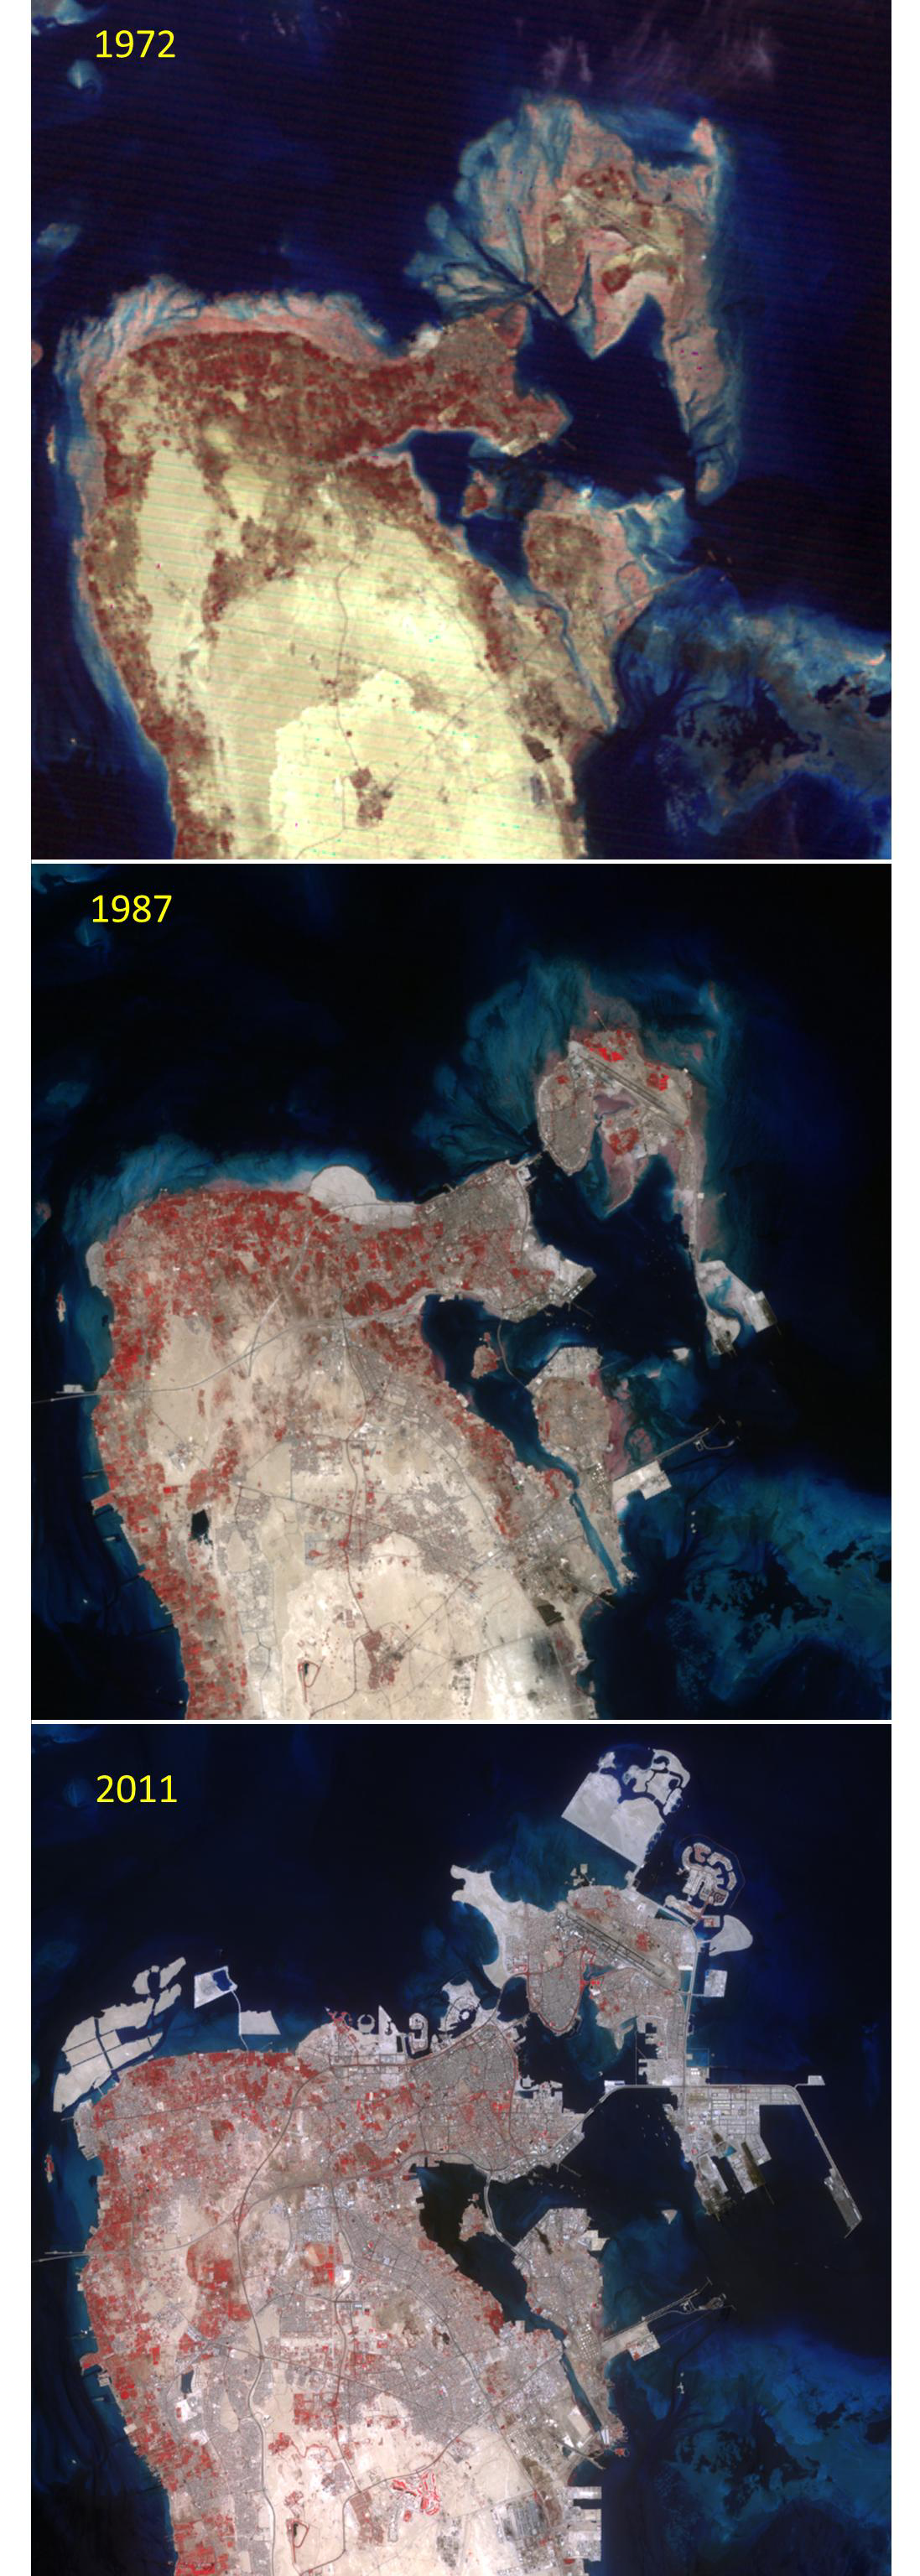

Kingdom of Bahrain

The Kingdom of Bahrain is a small island country near the western shore of the Persian Gulf. In 1971 Bahrain declared independence from its previous status as a United Kingdom protectorate. At that time the population was about 200,000. By 1985, the population had grown to 425,000; and in 2010, the population was over 1,200,000. The rapid development of the country is dramatically seen in the northern half of the country from these three satellite images: acquired in 1972 (Landsat Multispectral Scanner), 1987 (Landsat Thematic Mapper) and 2011 (ASTER). The images cover an area of 30 x 30 km, and are located at 26.2 degrees north, 50.5 degrees east.

With its 14 spectral bands from the visible to the thermal infrared wavelength region and its high spatial resolution of 15 to 90 meters (about 50 to 300 feet), ASTER images Earth to map and monitor the changing surface of our planet. ASTER is one of five Earth-observing instruments launched Dec. 18, 1999, on Terra. The instrument was built by Japan’s Ministry of Economy, Trade and Industry. A joint U.S./Japan science team is responsible for validation and calibration of the instrument and data products.

The broad spectral coverage and high spectral resolution of ASTER provides scientists in numerous disciplines with critical information for surface mapping and monitoring of dynamic conditions and temporal change. Example applications are: monitoring glacial advances and retreats; monitoring potentially active volcanoes; identifying crop stress; determining cloud morphology and physical properties; wetlands evaluation; thermal pollution monitoring; coral reef degradation; surface temperature mapping of soils and geology; and measuring surface heat balance.

The U.S. science team is located at NASA’s Jet Propulsion Laboratory, Pasadena, Calif. The Terra mission is part of NASA’s Science Mission Directorate, Washington, D.C.

Credit: NASA/GSFC/METI/ERSDAC/JAROS, and U.S./Japan ASTER Science Team